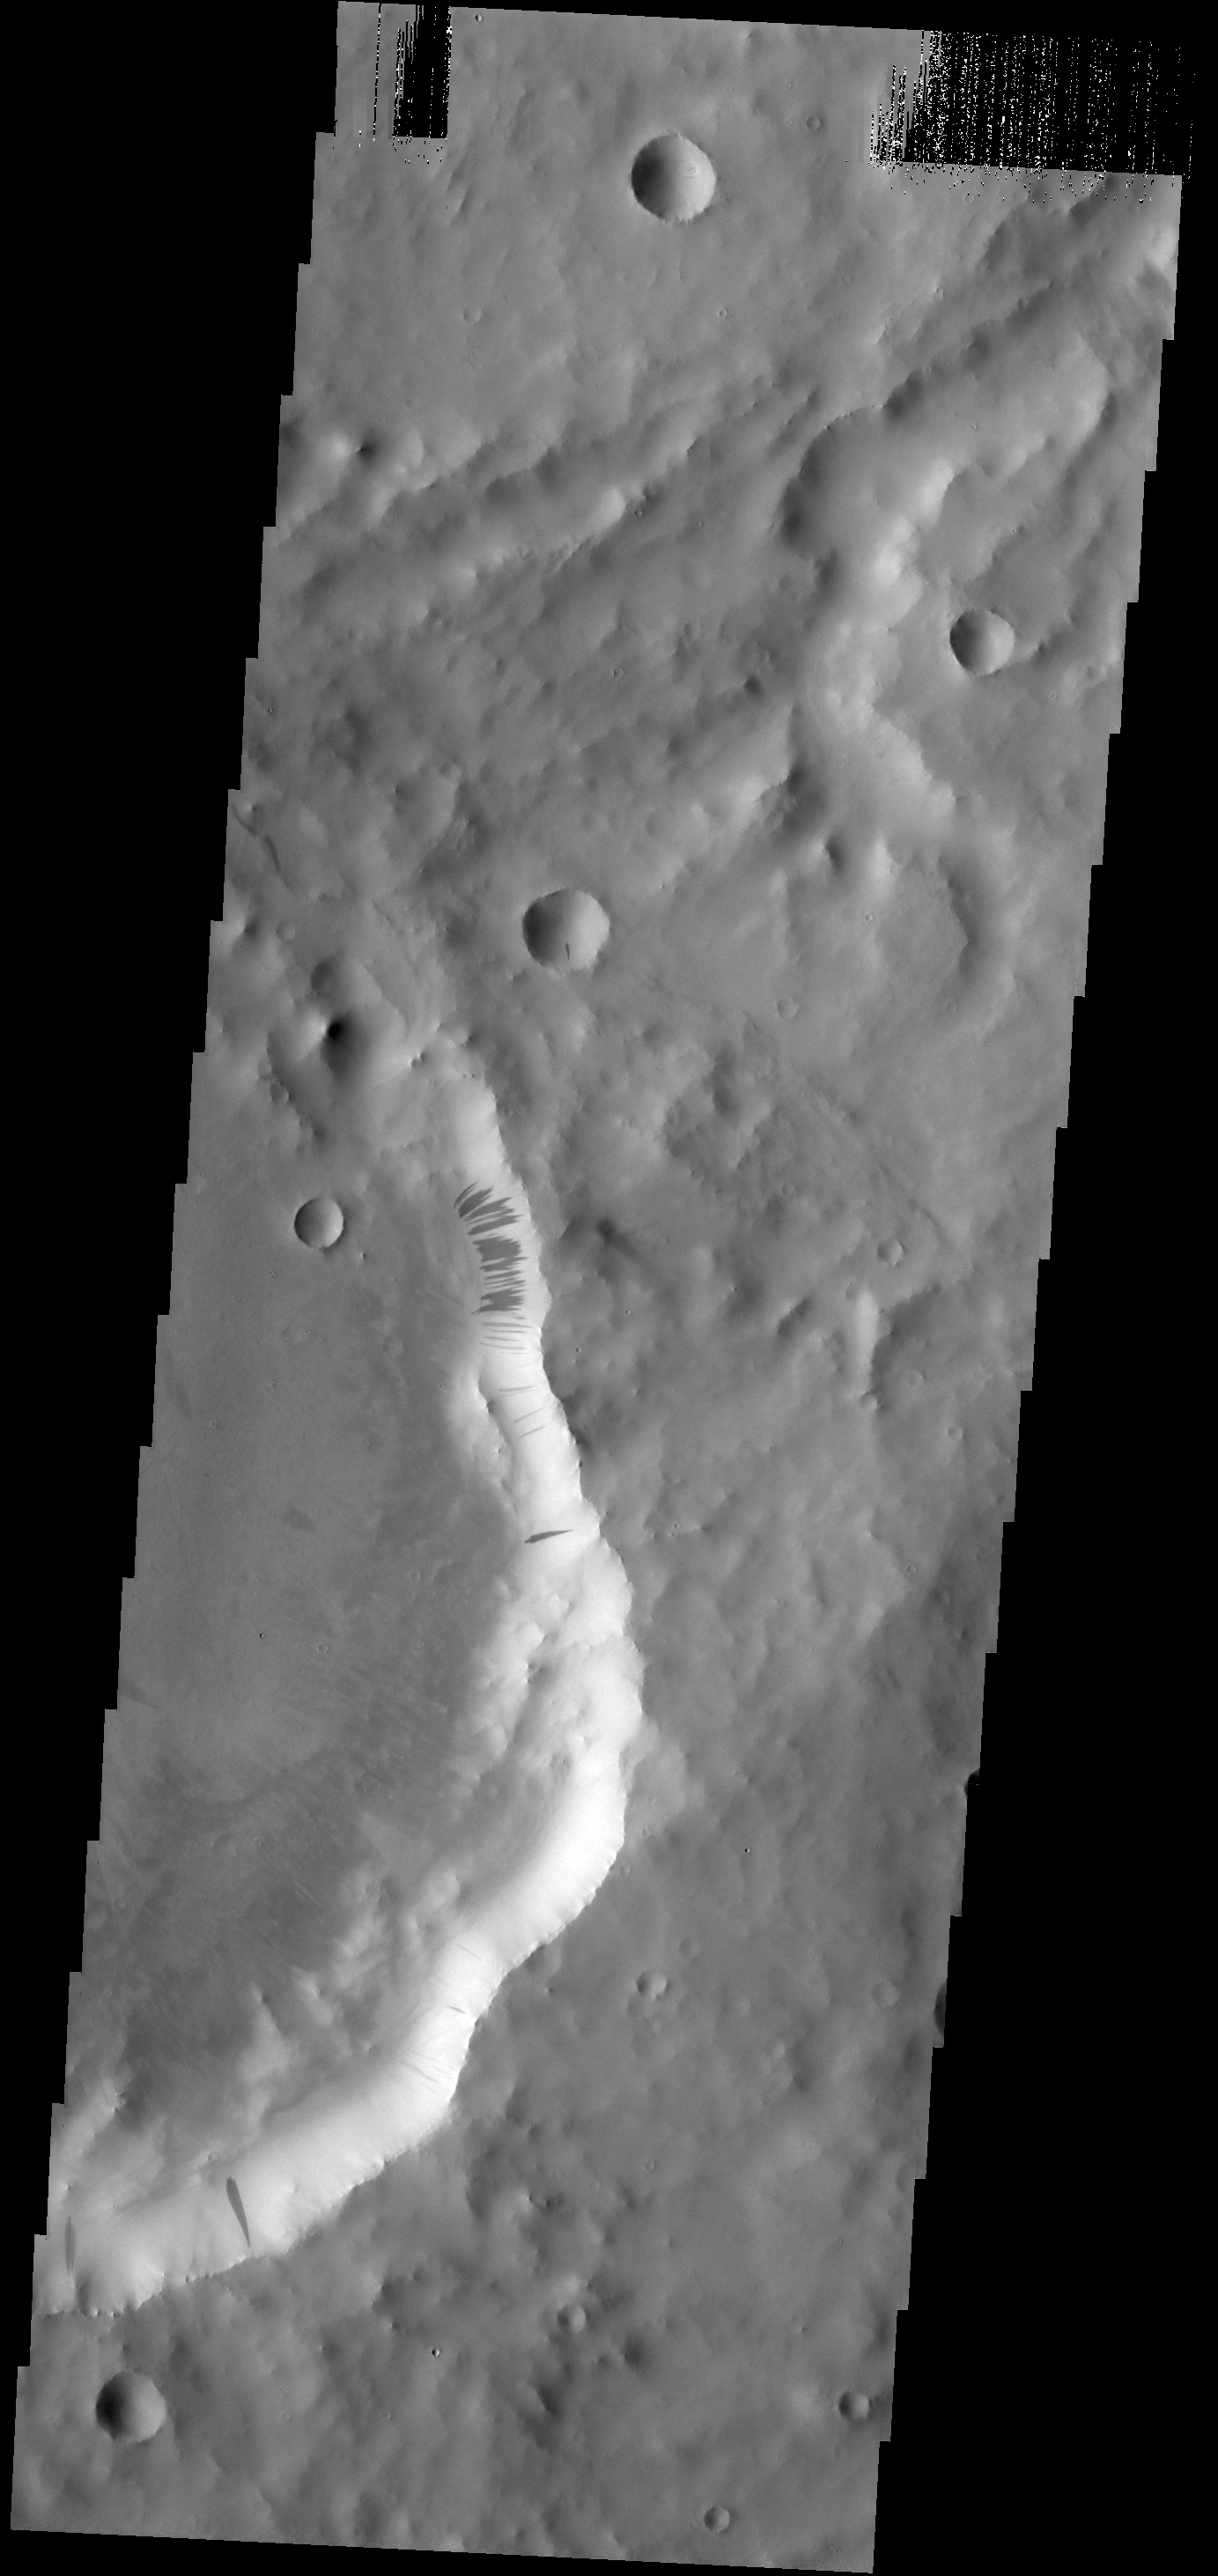

Dark Slope Streaks in Terra Sabaea

Many dark slope streaks mark the rim of this unnamed crater in Terra Sabaea. There is a large group of streaks that are darker than the others streaks on the crater rim. It is likely that the formation of the darker set are more recent that the lighter set, as dust settling from the atmosphere brightens the surface over time.

Credit: NASA/JPL-Caltech/ASU